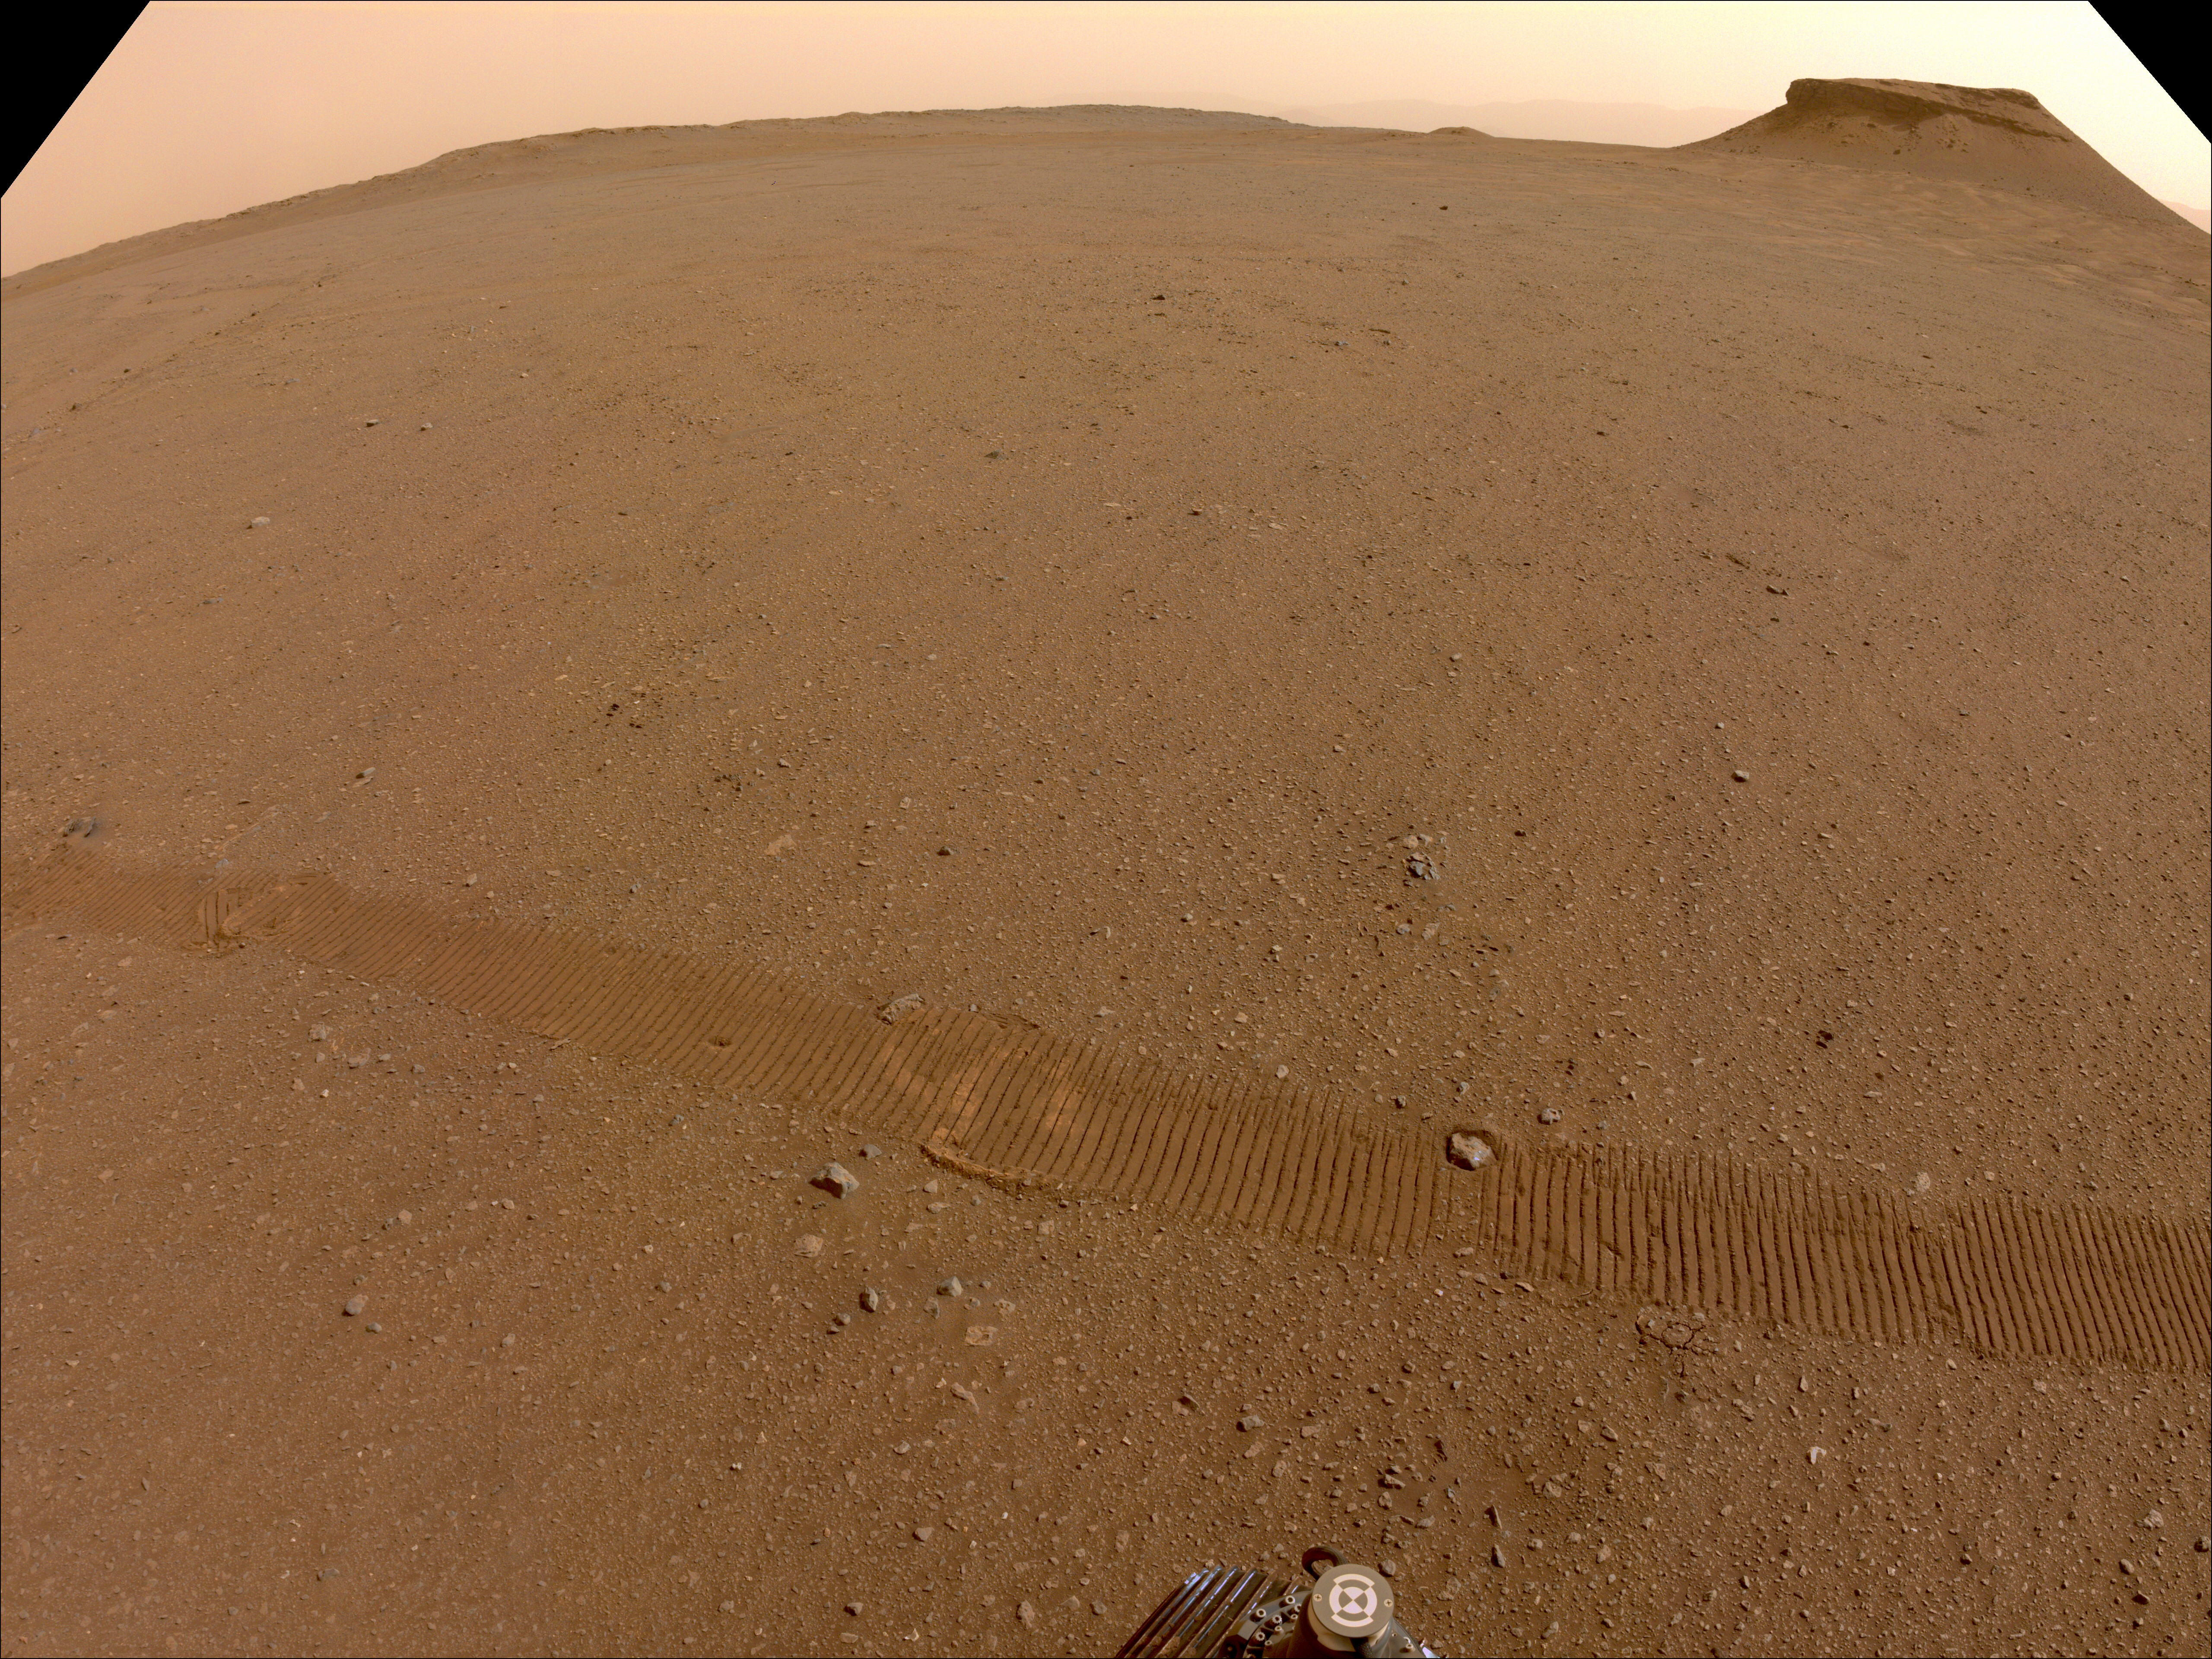

Three of Perseverance’s Depot Locations

NASA’s Perseverance Mars rover used one of its navigation cameras to take this image of the location where three of its 10 sample tubes will be deposited.

Figure A is annotated version of the image showing the three specific spots where tubes will be dropped.

A key objective for Perseverance’s mission on Mars is astrobiology, including the search for signs of ancient microbial life. The rover will characterize the planet’s geology and past climate, pave the way for human exploration of the Red Planet, and be the first mission to collect and cache Martian rock and regolith (broken rock and dust).

Subsequent NASA missions, in cooperation with ESA (European Space Agency), would send spacecraft to Mars to collect these sealed samples from the surface and return them to Earth for in-depth analysis.

The Mars 2020 Perseverance mission is part of NASA’s Moon to Mars exploration approach, which includes Artemis missions to the Moon that will help prepare for human exploration of the Red Planet.

JPL, which is managed for NASA by Caltech in Pasadena, California, built and manages operations of the Perseverance rover.

Credit: NASA/JPL-Caltech